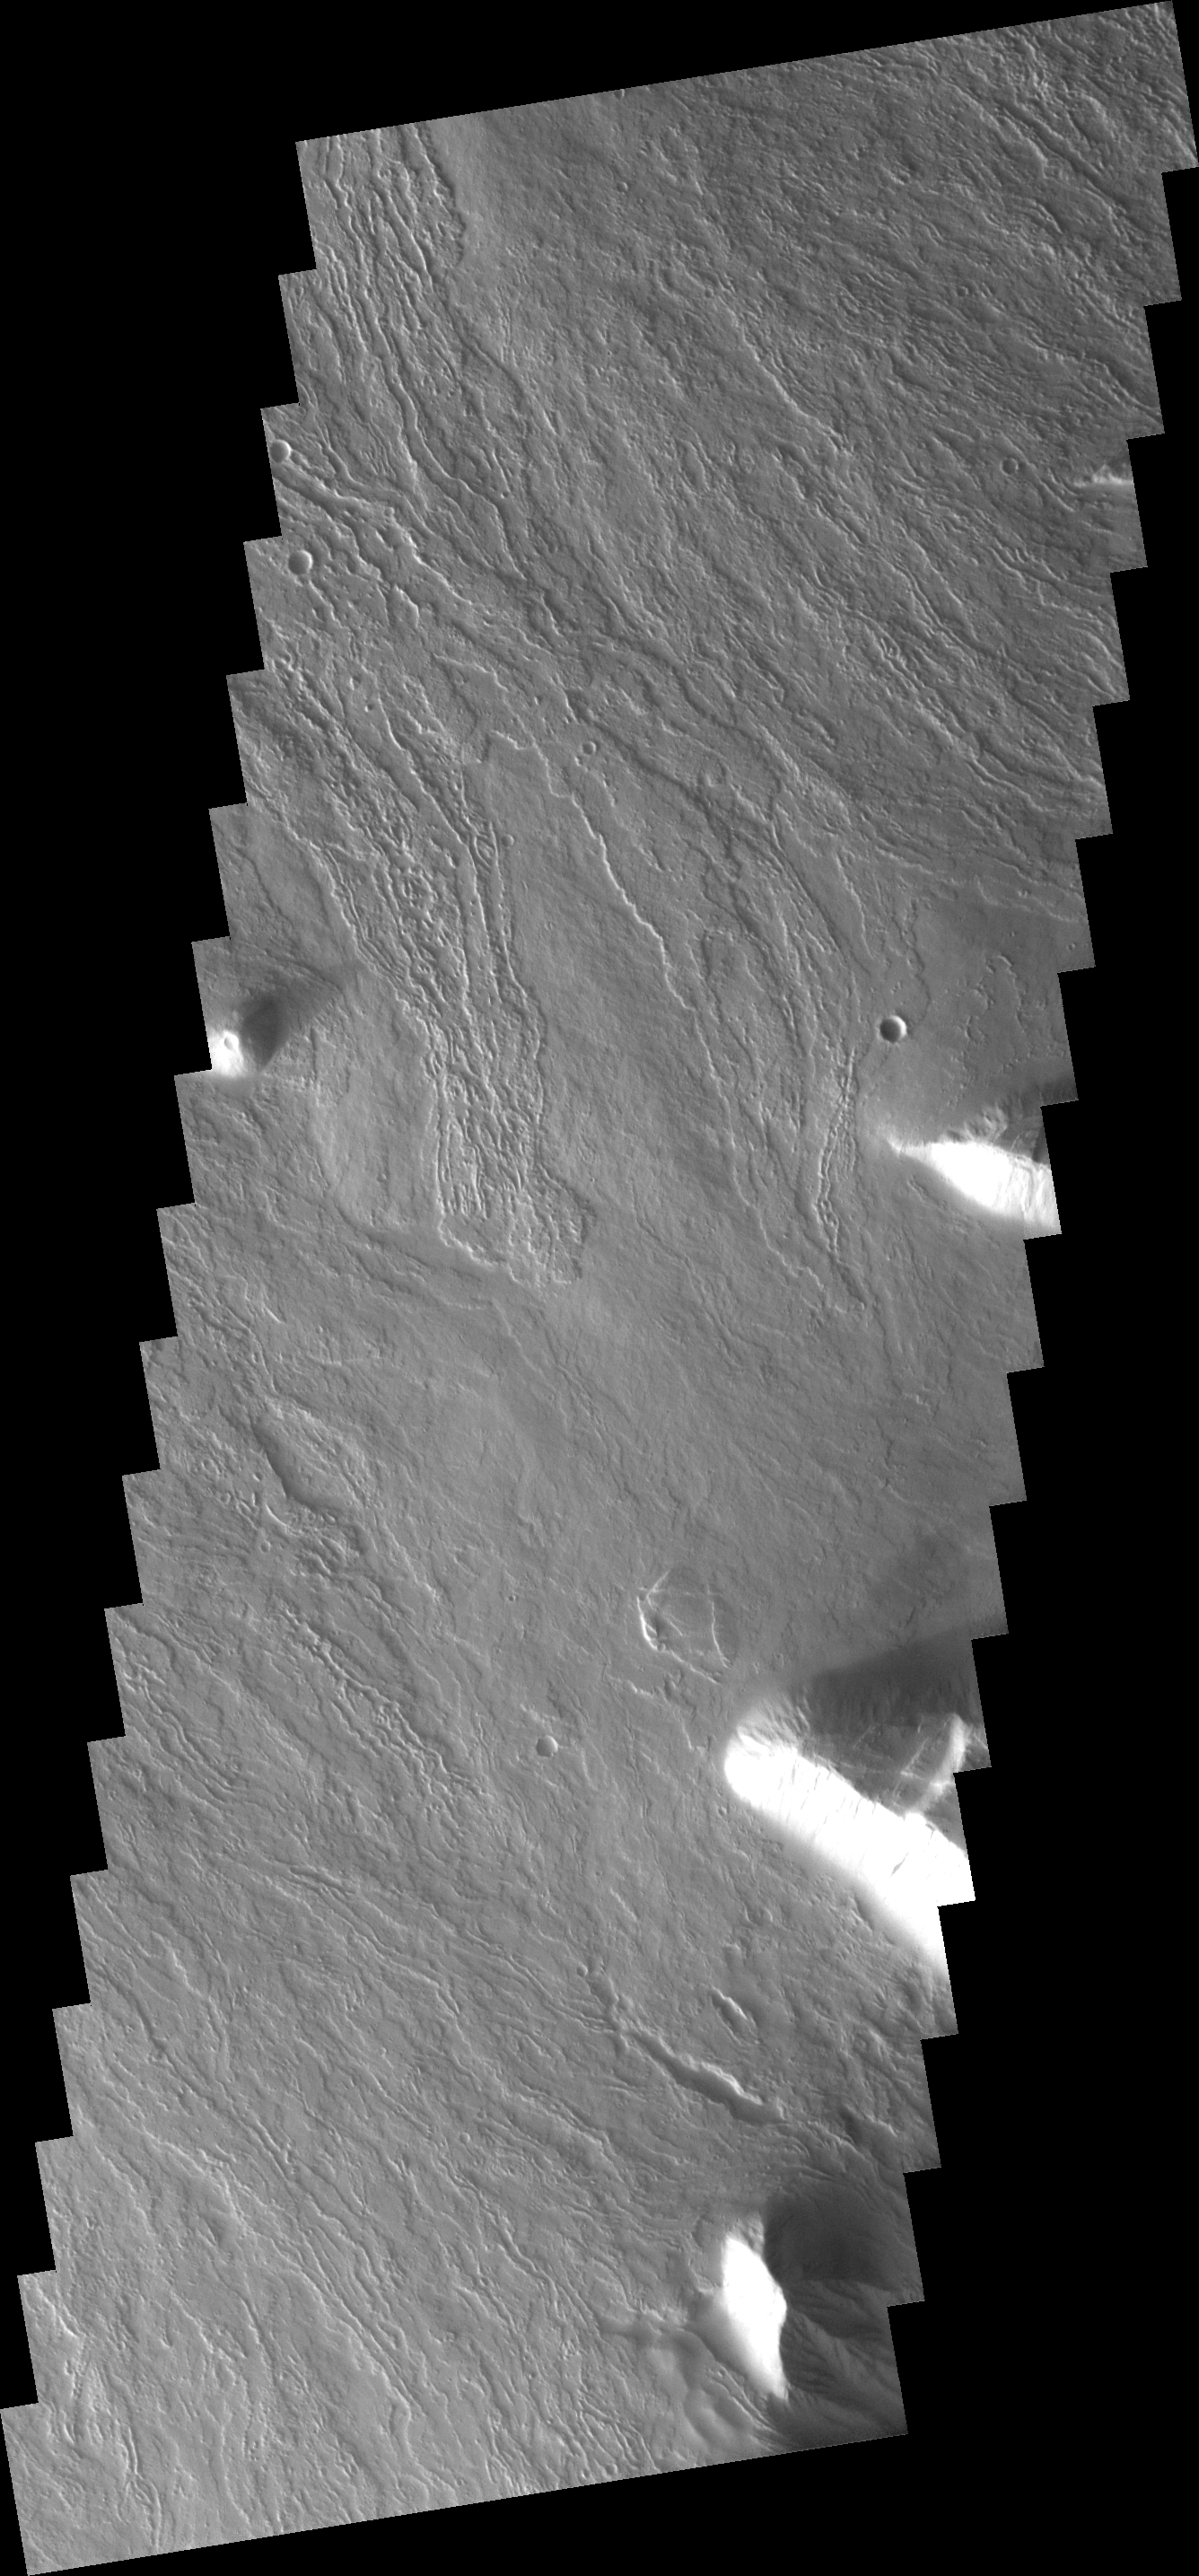

Cone on Olympus Mons

This image shows just a small part of the eastern flank of Olympus Mons. On the far left side of the image a small volcanic cone can be seen. The shadow helps to identify this feature.

Image information: VIS instrument. Latitude 15.7N, Longitude 229.7E. 18 meter/pixel resolution.

Note: this THEMIS visual image has not been radiometrically nor geometrically calibrated for this preliminary release. An empirical correction has been performed to remove instrumental effects. A linear shift has been applied in the cross-track and down-track direction to approximate spacecraft and planetary motion. Fully calibrated and geometrically projected images will be released through the Planetary Data System in accordance with Project policies at a later time.

NASA’s Jet Propulsion Laboratory manages the 2001 Mars Odyssey mission for NASA’s Office of Space Science, Washington, D.C. The Thermal Emission Imaging System (THEMIS) was developed by Arizona State University, Tempe, in collaboration with Raytheon Santa Barbara Remote Sensing. The THEMIS investigation is led by Dr. Philip Christensen at Arizona State University. Lockheed Martin Astronautics, Denver, is the prime contractor for the Odyssey project, and developed and built the orbiter. Mission operations are conducted jointly from Lockheed Martin and from JPL, a division of the California Institute of Technology in Pasadena.

Credit: NASA/JPL/ASU